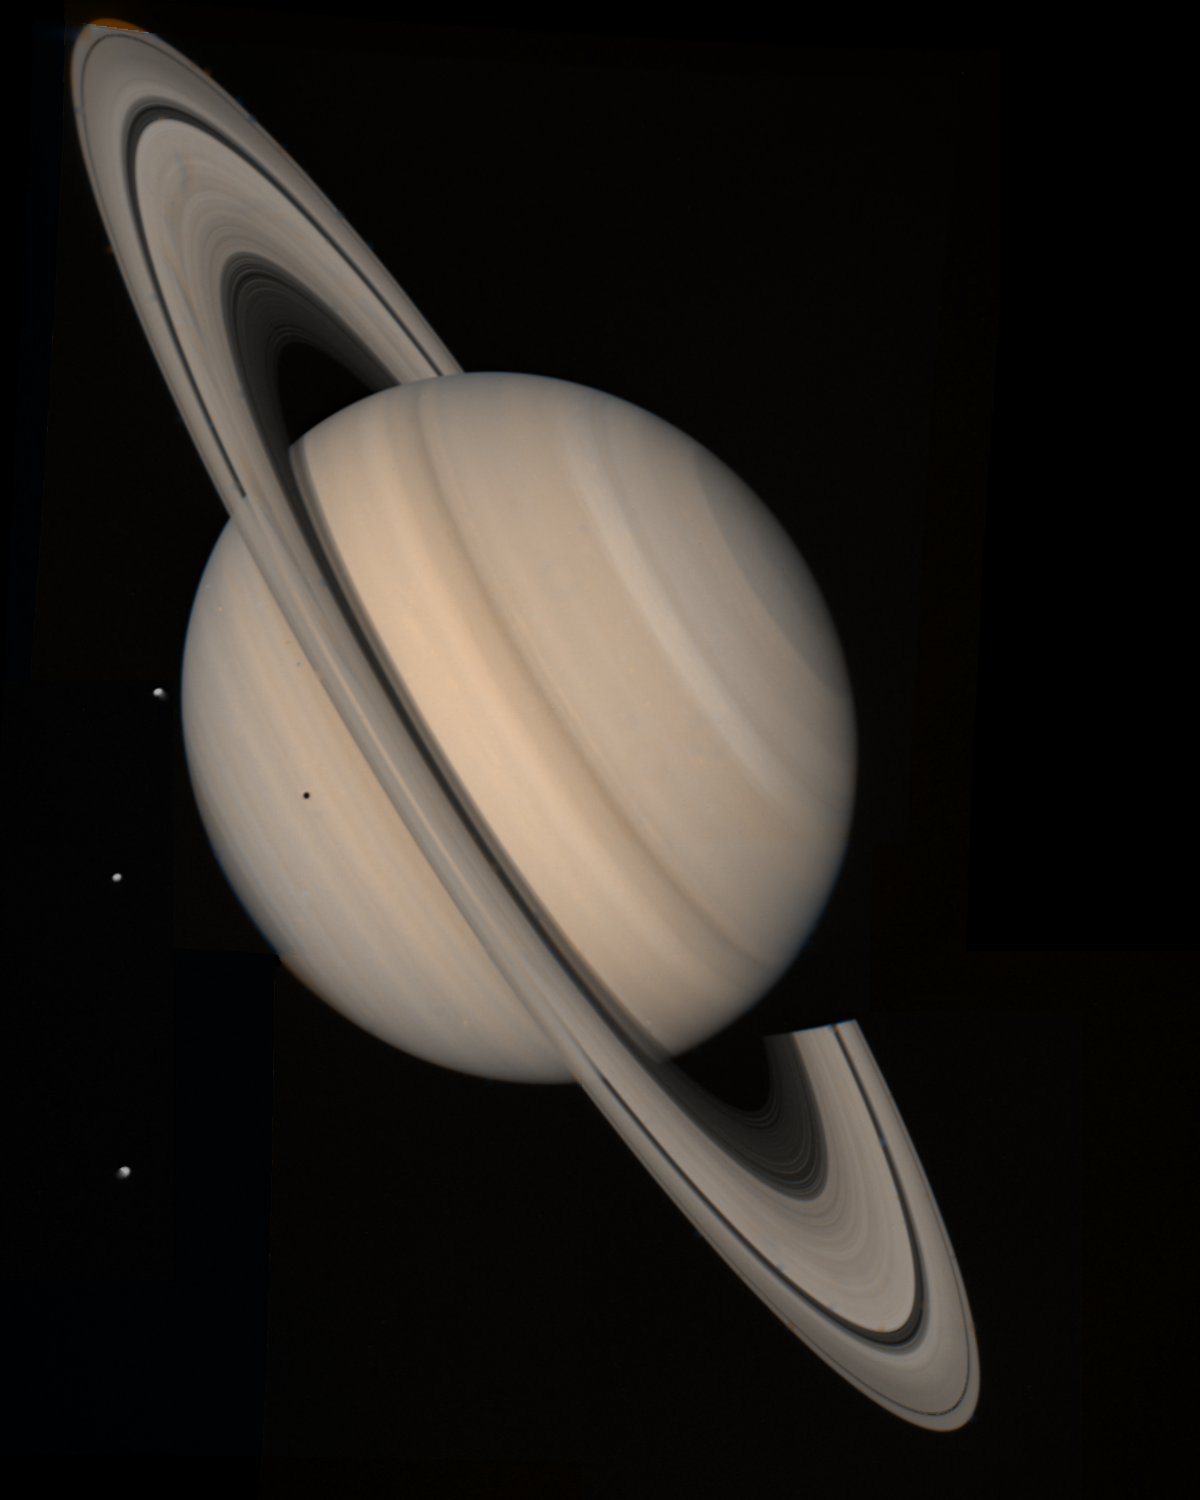

Saturn Taken from Voyager 2

Saturn Storms Observed by Voyager, August 5, 2004Voyager 1 and 2 observed radio signals from lightning which were interpreted as being from a persistent, low-latitude storm system which was extended in longitude, perhaps similar to the region highlighted on this Voyager 2 image acquired on Aug. 4, 1981, from a distance of 21 million kilometers (13 million miles).

Similar lightning detections by Cassini suggest a much more variable pattern of storms which come and go on time scales of days. The differences may be explained, in part, by stark differences in the shadows cast by the rings between the Voyager and Cassini eras. This image was previously released on December 5, 1998 (see Original Caption).

The Cassini-Huygens mission is a cooperative project of NASA, the European Space Agency and the Italian Space Agency. The Jet Propulsion Laboratory, a division of the California Institute of Technology in Pasadena, manages the Cassini-Huygens mission for NASA’s Science Mission Directorate, Washington, D.C. The Cassini orbiter was designed, developed and assembled at JPL. The radio and plasma wave science team is based at the University of Iowa, Iowa City.

Credit: NASA/JPL